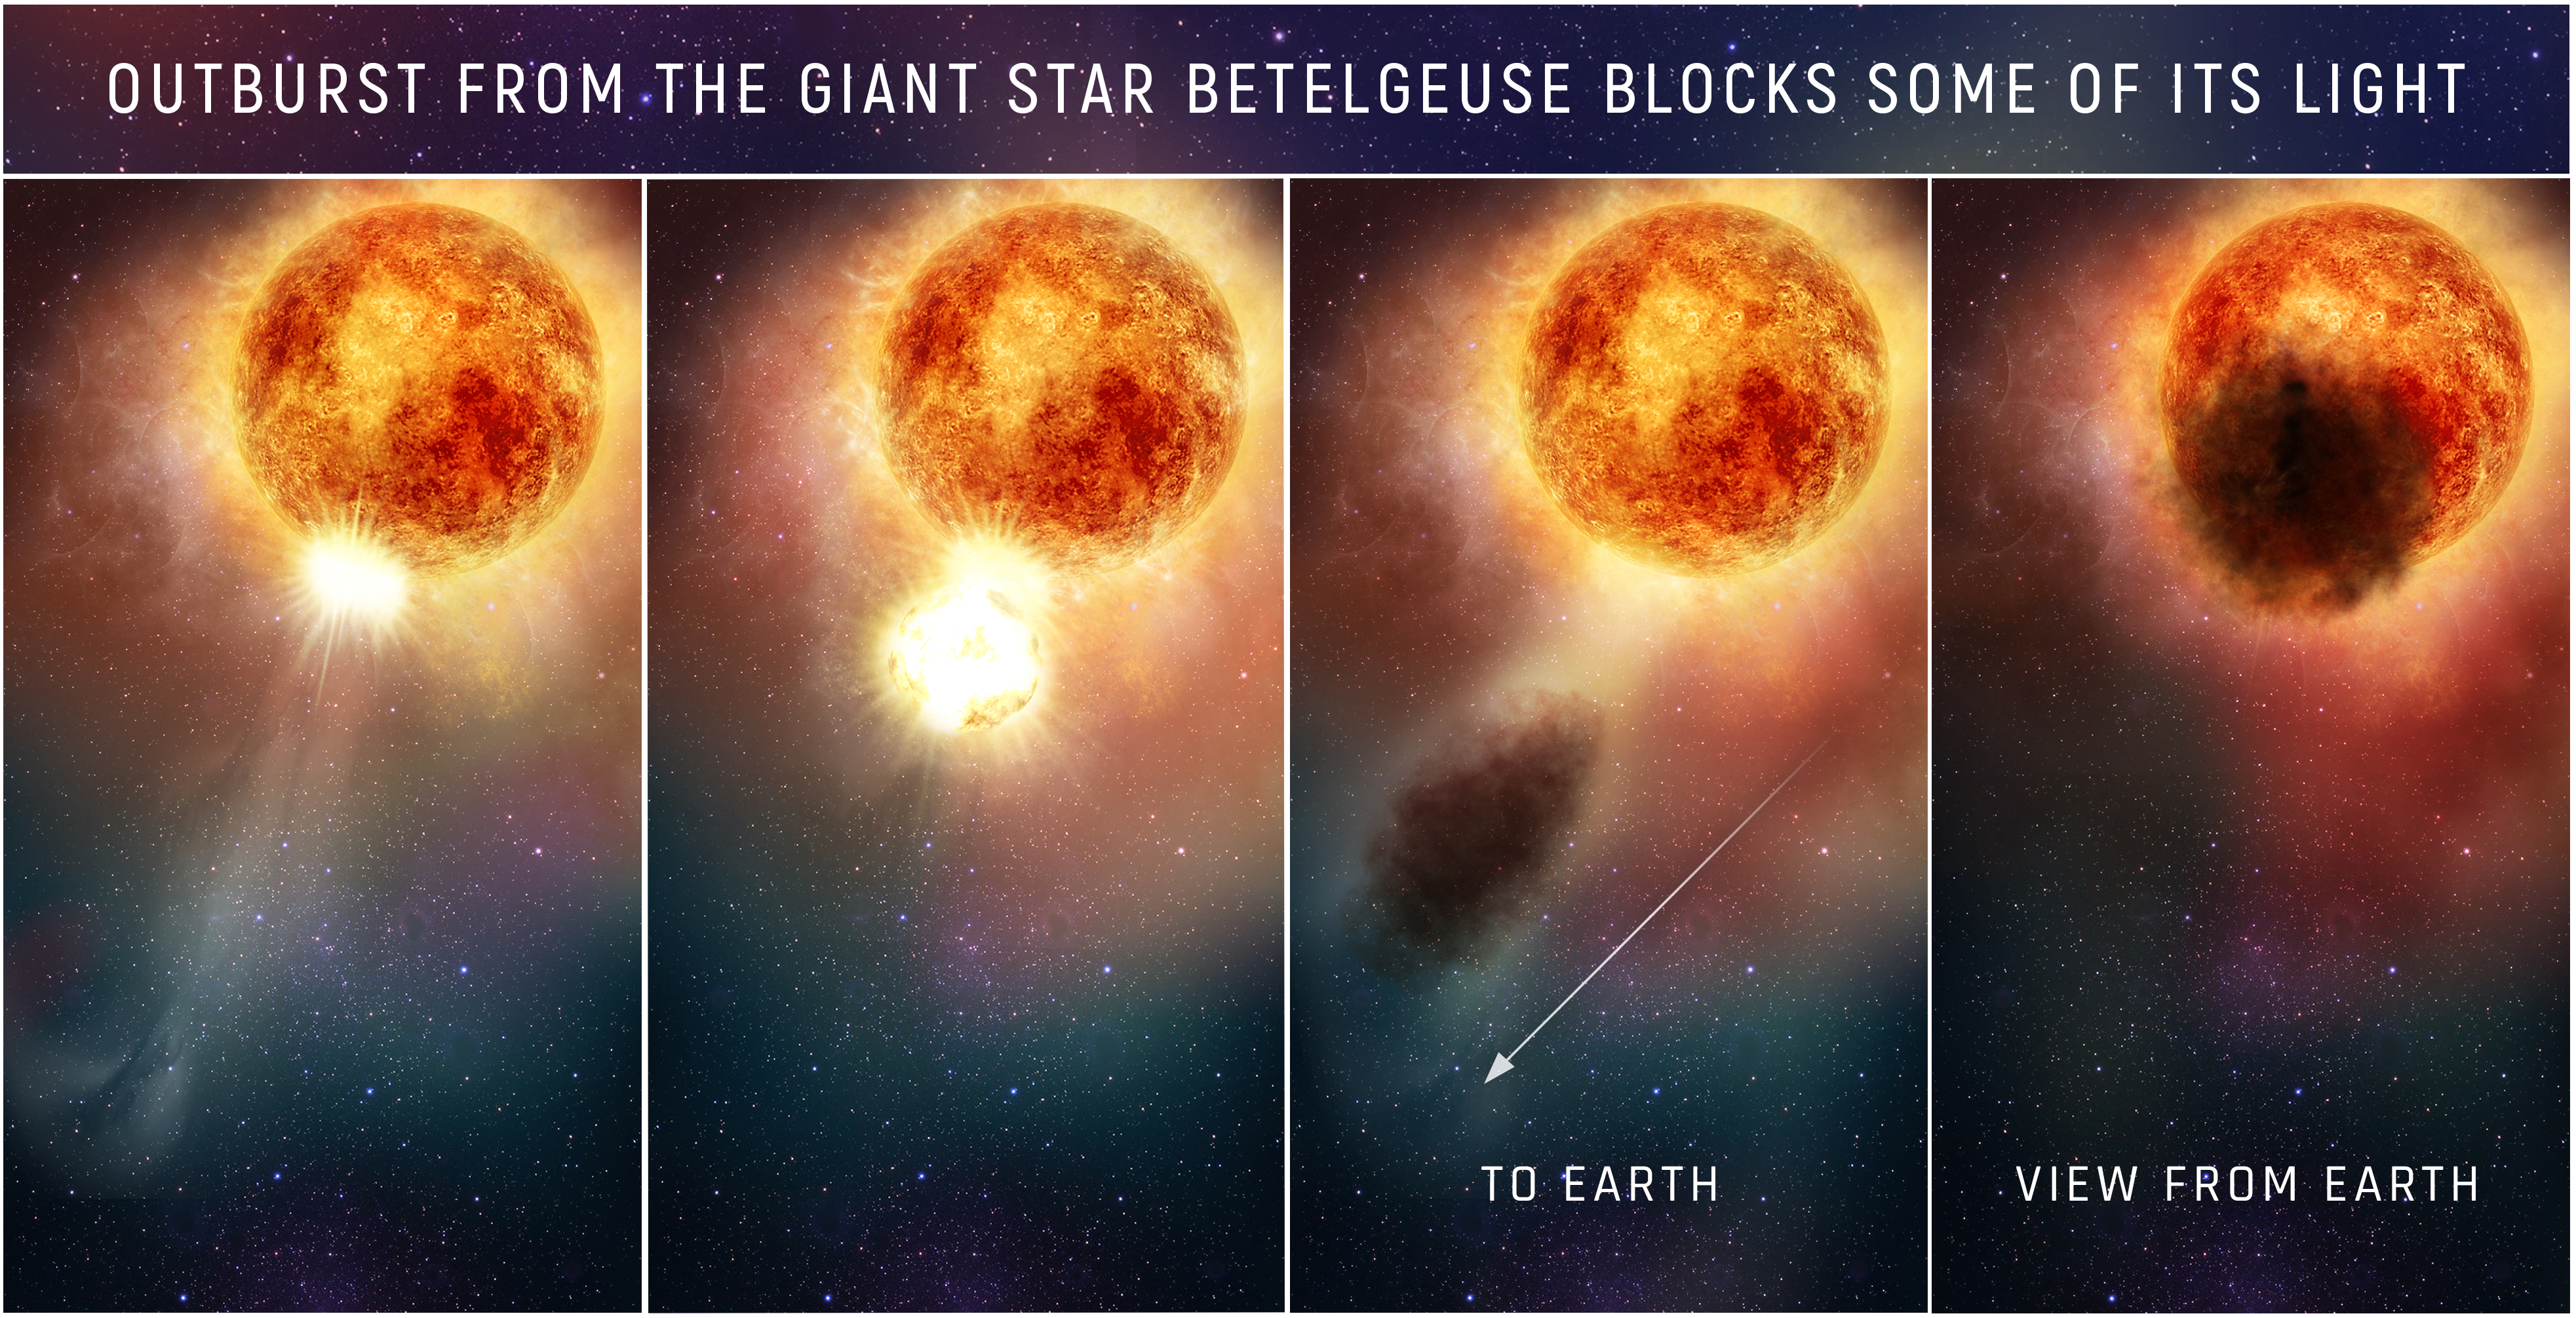

Illustration of Outburst from Betelgeuse (annotated)

Credit: NASA, ESA, and E. Wheatley (STScI)